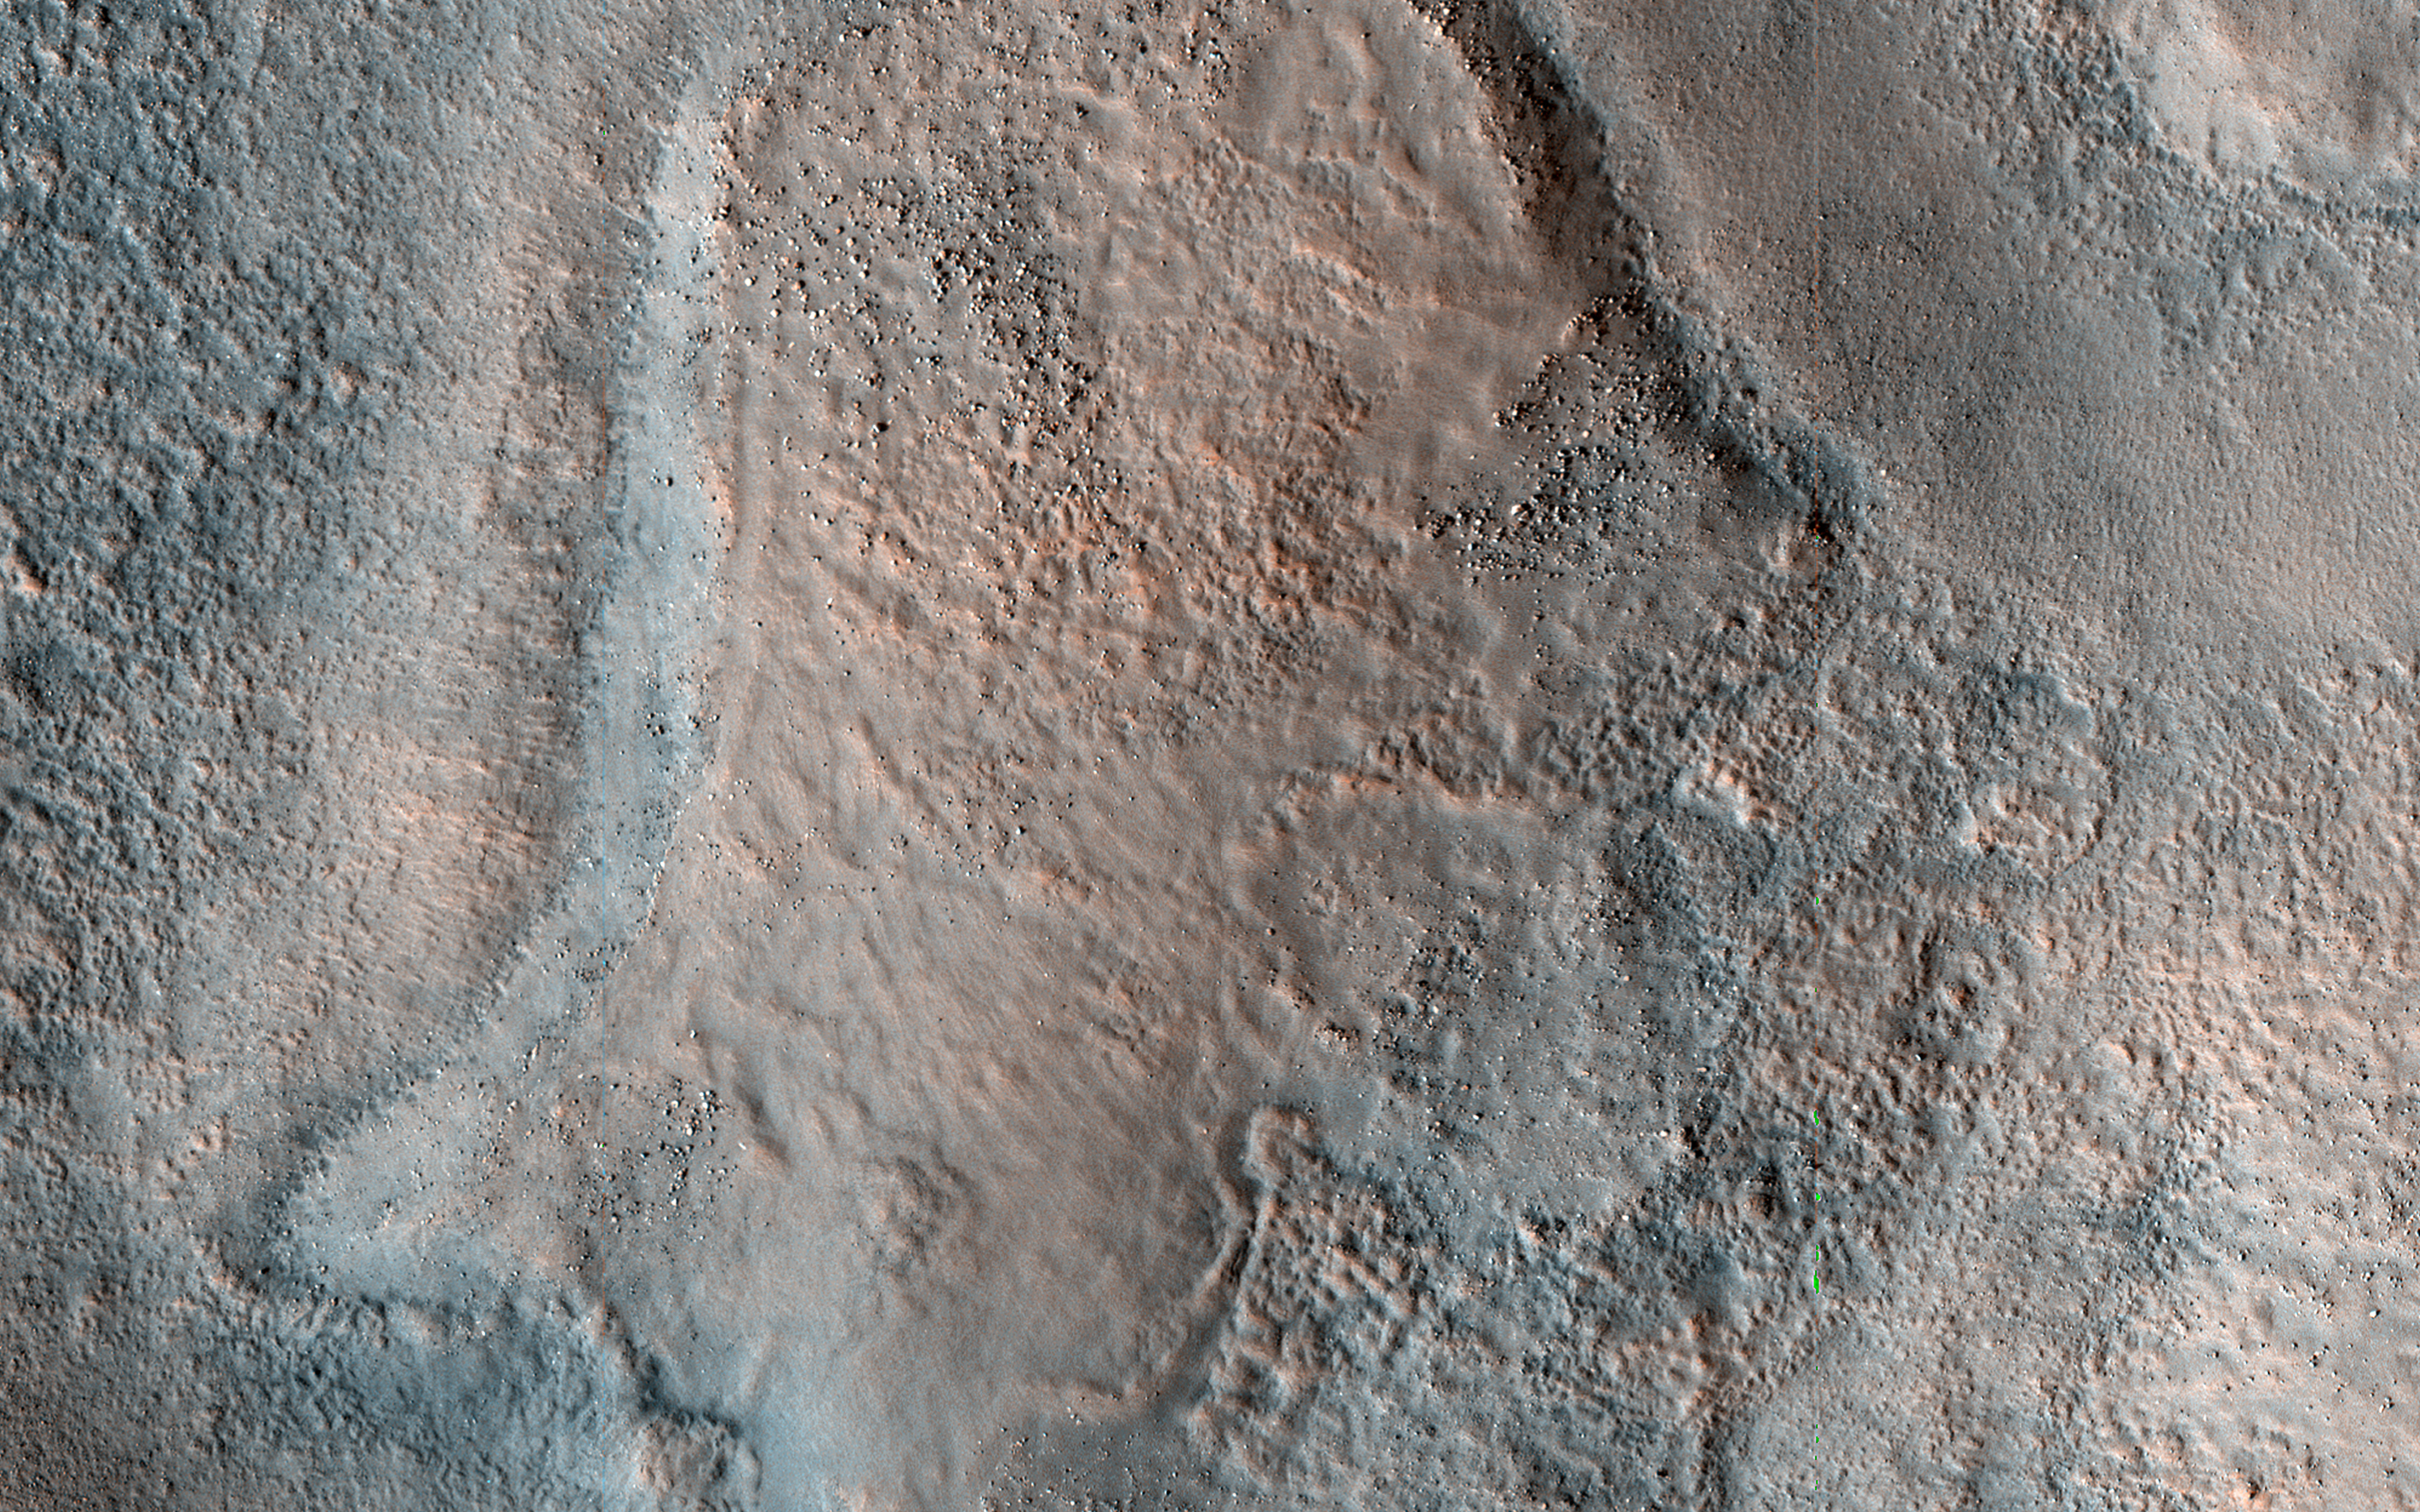

Disrupted Sediments in Acidalia Planitia

This color HiRISE view shows a pitted, blocky surface, but also more unusually, it has contorted, irregular features.

Although there are impact craters in this area, some of the features (like in the lower center of the cutout) are too irregular to be relic impact craters or river channels. One possibility is that sedimentary layers have been warped from below to create these patterns. The freezing and thawing of subsurface ice is a mechanism that could have caused this.

Acidalia Planitia is part of the northern plains of Mars, at a latitude of 44 degrees north.

The map is projected here at a scale of 50 centimeters (19.7 inches) per pixel. (The original image scale is 63.7 centimeters [25.1 inches] per pixel [with 2 x 2 binning]; objects on the order of 191 centimeters [75.2 inches] across are resolved.) North is up.

The University of Arizona, in Tucson, operates HiRISE, which was built by Ball Aerospace & Technologies Corp., in Boulder, Colorado. NASA’s Jet Propulsion Laboratory, a division of Caltech in Pasadena, California, manages the Mars Reconnaissance Orbiter Project for NASA’s Science Mission Directorate, Washington.

Credit: NASA/JPL-Caltech/University of Arizona